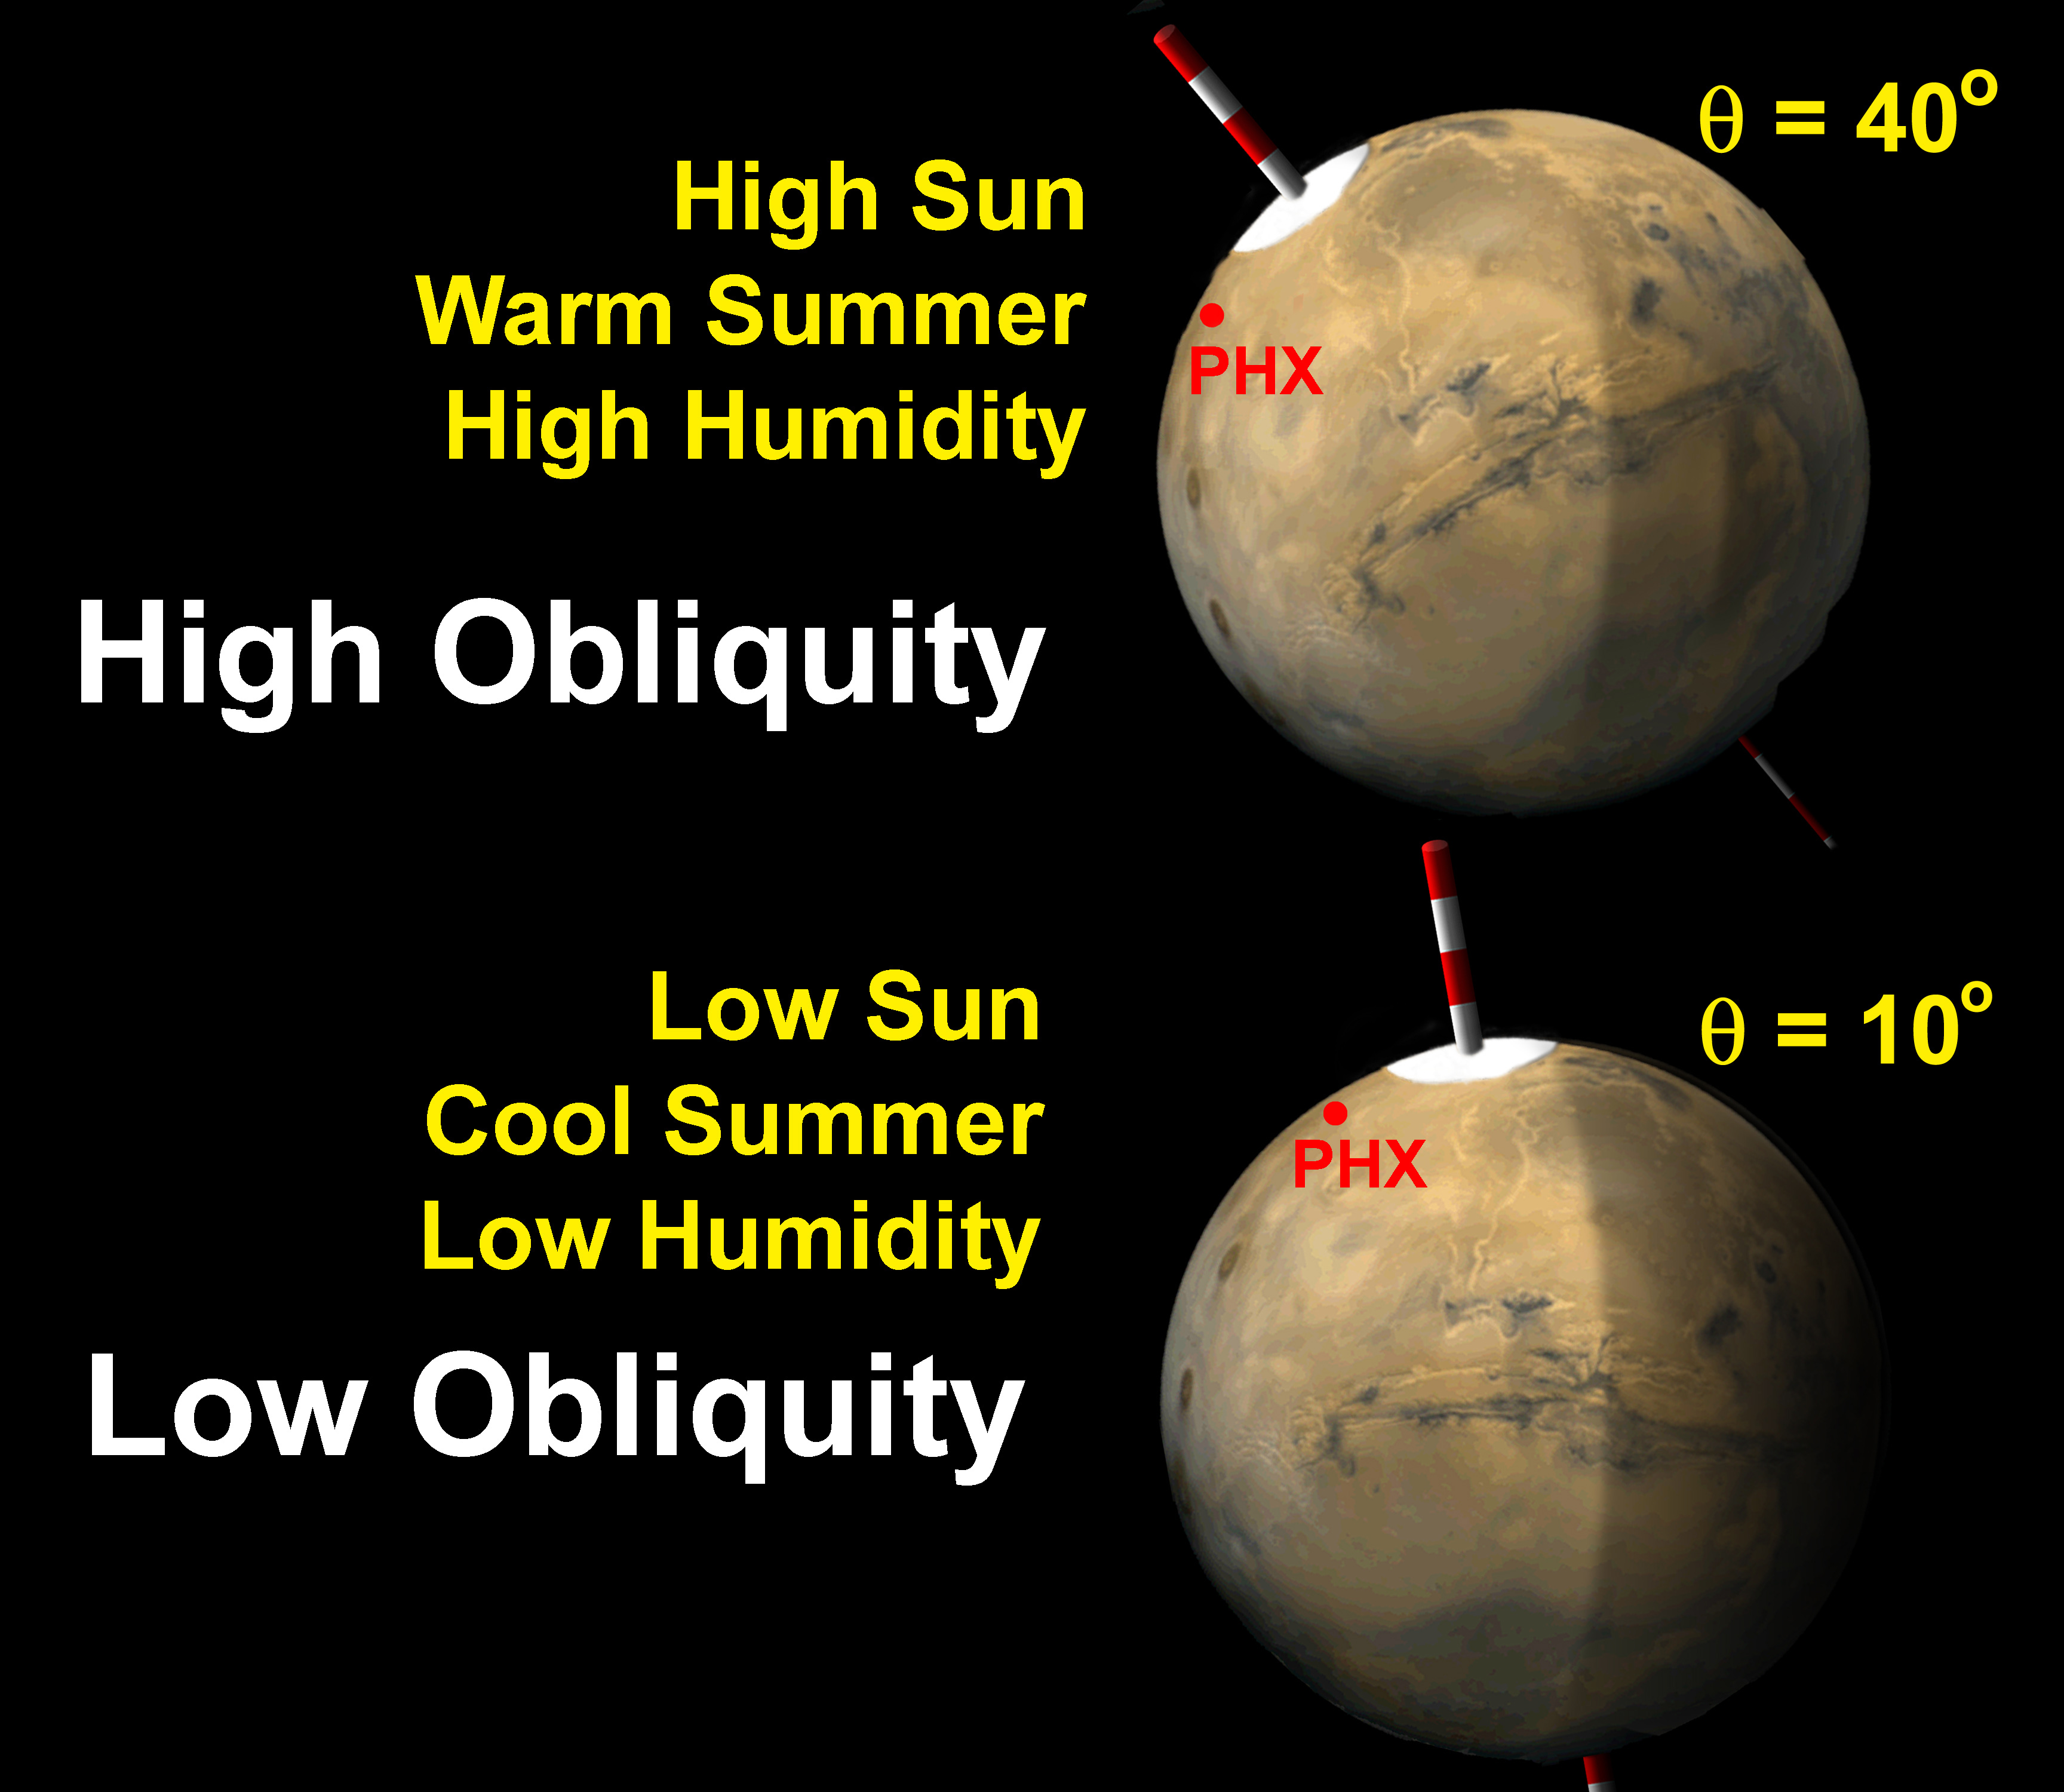

Mars Obliquity Cycle Illustration

The tilt of Mars’ spin axis (obliquity) varies cyclically over hundreds of thousands of years, and affects the sunlight falling on the poles. Because the landing site of NASA’s Phoenix Mars Lander is so near the north pole, higher sun and warmer temperatures during high obliquity lead to warmer, more humid surface environments, and perhaps thicker, more liquid-like films of water in soil.

The Phoenix Mission is led by the University of Arizona, Tucson, on behalf of NASA. Project management of the mission is by NASA’s Jet Propulsion Laboratory, Pasadena, Calif. Spacecraft development is by Lockheed Martin Space Systems, Denver.

Photojournal Note: As planned, the Phoenix lander, which landed May 25, 2008 23:53 UTC, ended communications in November 2008, about six months after landing, when its solar panels ceased operating in the dark Martian winter.

Credit: NASA/JPL/University of Arizona